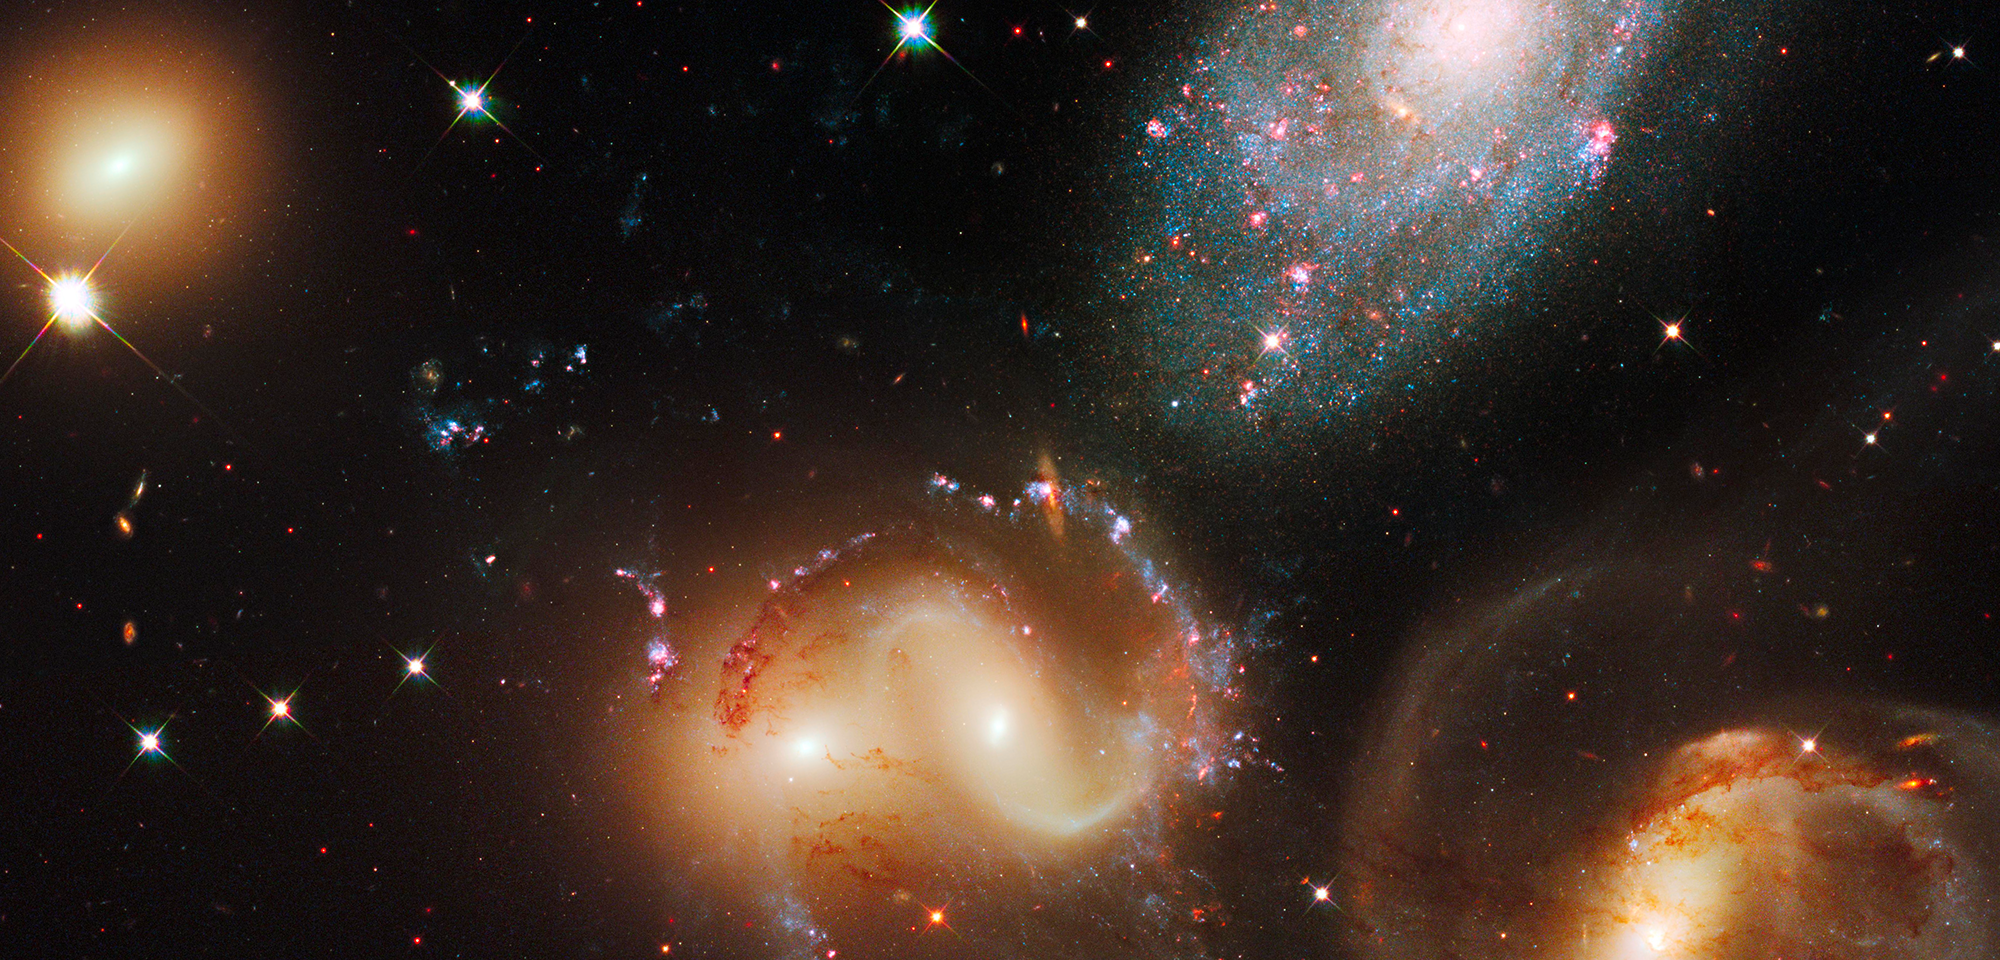

Stephan’s Quintet

In 1877, French astronomer Édouard Stephan turned a telescope to a spot in the constellation Pegasus and discovered this cozy collection of five large galaxies. Stephan's Quintet, as the group is now known, includes four distant galaxies that are connected to each other through gravity and one galaxy that is much closer to us but just happens to lie in the same direction in the sky. The imposter is easy to pick out in this Hubble image, because it looks different than the other galaxies. The bluer galaxy, called NGC 7320, is only about 40 million light-years from Earth, while the other, redder galaxies are about 290 million light-years away.

The four allied galaxies are involved in a gravitational relationship that's transforming some of their shapes and sparking new waves of star birth both inside and outside of the galaxies. In the twisted galaxy at top right, called NGC 7319, each blue fleck in the upper spiral arm and red blotch to the right of the galaxy's core is a cluster of many thousands of stars. Near the center of the image, two galaxies, NGC 7318A and NGC 7318B, are so close together they at first seem to be one. Wrapped around the pair are sparkling garlands of bright blue star clusters and pinkish gas clouds where new stars and star clusters are developing. The smooth, sedate galaxy in the lower left, NGC 7317, seems strangely unaffected by the gravitational commotion happening nearby but claims some orange-colored star clusters of its own.

Hubble was the first telescope to distinguish individual star clusters in the galaxies of Stephan's Quintet. Astronomers used Hubble, first in the late 1990s with the Wide Field Planetary Camera 2 and then again in 2009 with the Wide Field Camera 3, to examine those star clusters. Both studies used Hubble to analyze the clusters' colors, which indicate the clusters' ages. As a star cluster matures, its hot, blue stars die off, leaving the longer-lived red stars behind. So, the redder a cluster, the older it is.

The most recent Hubble study of Stephan's Quintet, led by Konstantin Fedotov of the University of Western Ontario, identified hundreds of star clusters with varying ages, some within the galaxies themselves and others in long streamers of material stretching away from the galaxies. Because gravitational encounters between galaxies can trigger star formation, Fedotov's team was able to use the ages of the star clusters to reconstruct a history of the galaxies' interactions.

Constellation: Pegasus

Distance: 290 million light-years (90 million parsecs)

Instrument: Wide Field Camera 3/IR and /UVIS

Image Filters: WFC3/IR: F140W (J-H); WFC3/UVIS: F438W (B), F606W (V), F657N (H-alpha + [N II]), F665N (H-alpha + [N II]), F814W (I)

Credit: NASA, ESA, and the Hubble SM4 ERO Team